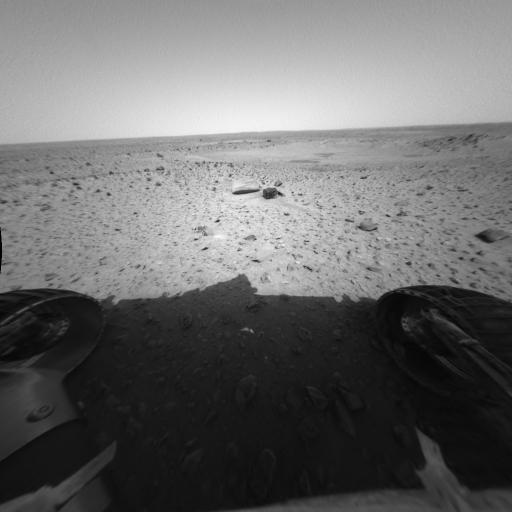

Ready to Rock and Roll

This image from the Mars Exploration Rover Spirit hazard-identification camera shows the rover’s perspective just before its first post-egress drive on Mars. On Sunday, the 15th martian day, or sol, of Spirit’s journey, engineers drove Spirit approximately 3 meters (10 feet) toward its first rock target, a football-sized, mountain-shaped rock called Adirondack (not pictured). In the foreground of this image are “Sashimi” and “Sushi” – two rocks that scientists considered investigating first. Ultimately, these rocks were not chosen because their rough and dusty surfaces are ill-suited for grinding.

Credit: NASA/JPL